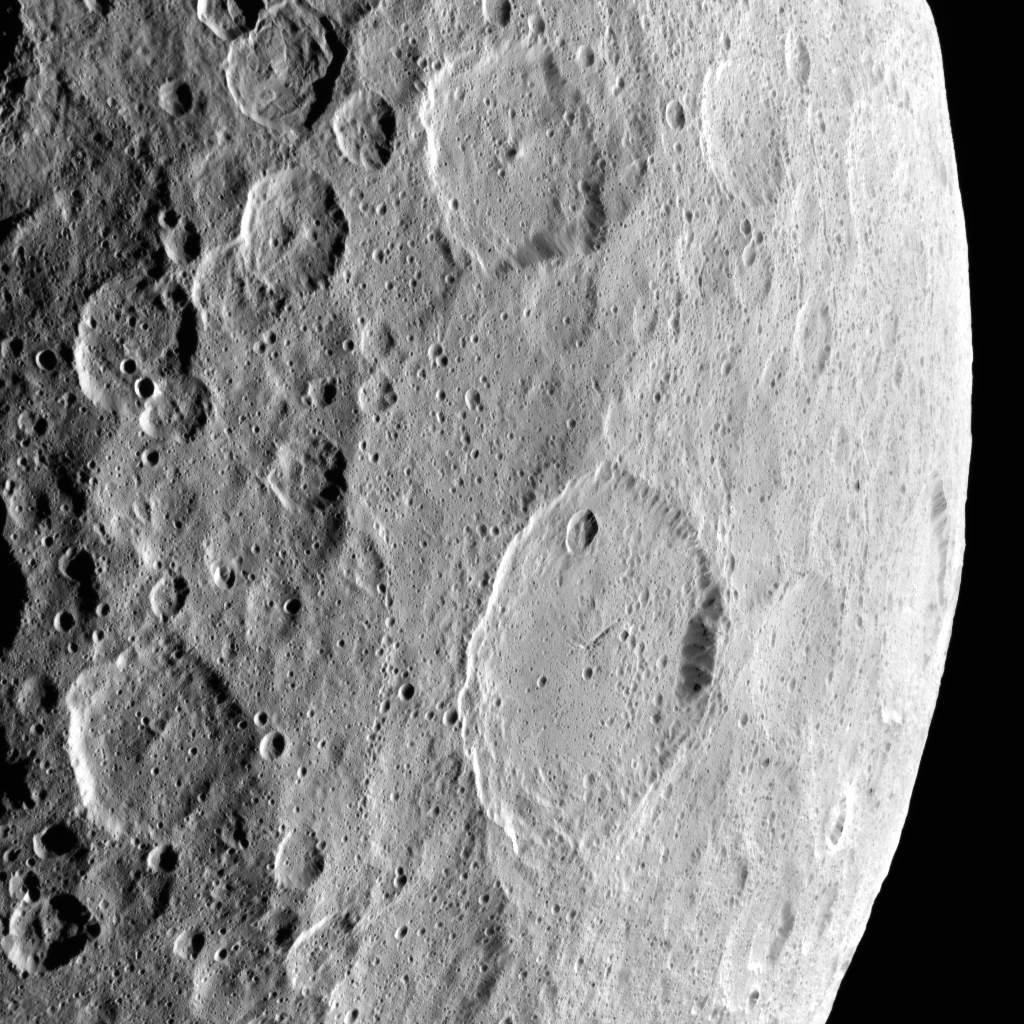

Ezinu Crater

This image highlights the complex set of fractures near the center of the large (72 miles, 116 kilometers) Ezinu Crater. It was obtained by NASA’s Dawn spacecraft on September 2, 2018 from an altitude of about 2095 miles (3070 kilometers). NASA announced the conclusion of Dawn’s mission operations was Oct. 31, 2018, when the spacecraft depleted its hydrazine.

The center of Ezinu Crater is located at about 43.2 degrees north latitude and 195.7 degrees east longitude.

Ezinu Crater is named after the Sumerian goddess of the grain.

Dawn’s mission is managed by JPL for NASA’s Science Mission Directorate in Washington. Dawn is a project of the directorates Discovery Program, managed by NASA’s Marshall Space Flight Center in Huntsville, Alabama. JPL is responsible for overall Dawn mission science. Orbital ATK Inc., in Dulles, Virginia, designed and built the spacecraft. The German Aerospace Center, Max Planck Institute for Solar System Research, Italian Space Agency and Italian National Astrophysical Institute are international partners on the mission team.

Credit: NASA/JPL-Caltech/UCLA/MPS/DLR/IDA